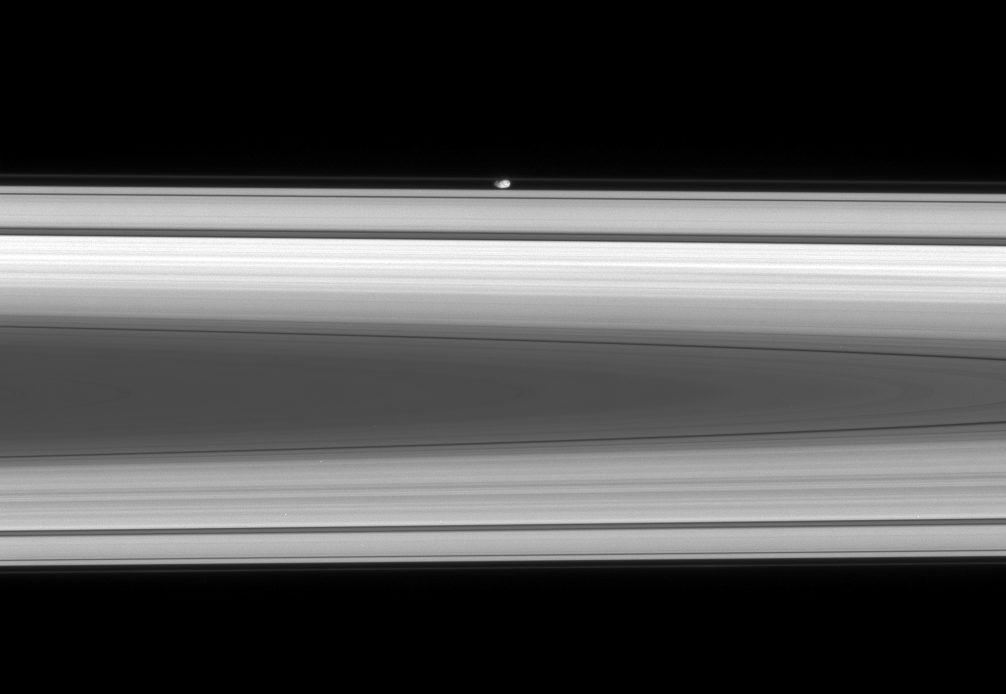

Spotting Prometheus

The flattened, potato-like form of Prometheus glides silently within the Roche Division, between Saturn’s A and F rings.

Prometheus (86 kilometers, or 53 miles across at its widest point) is on the side of the rings closest to the Cassini spacecraft in this view. The image looks toward the sunlit side of the rings from about a degree below the ringplane.

The image was taken in visible light with the Cassini spacecraft narrow-angle camera on May 2, 2008. The view was acquired at a distance of approximately 1.1 million kilometers (660,000 miles) from Prometheus. Image scale is 6 kilometers (4 miles) per pixel.

The Cassini-Huygens mission is a cooperative project of NASA, the European Space Agency and the Italian Space Agency. The Jet Propulsion Laboratory, a division of the California Institute of Technology in Pasadena, manages the mission for NASA’s Science Mission Directorate, Washington, D.C. The Cassini orbiter and its two onboard cameras were designed, developed and assembled at JPL. The imaging operations center is based at the Space Science Institute in Boulder, Colo.

Credit: NASA/JPL/Space Science Institute